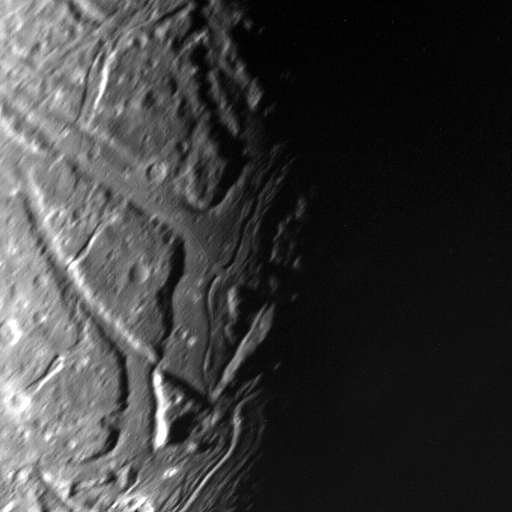

Ariel’s Transecting Valleys

This highest-resolution Voyager 2 view of Ariel’s terminator shows a complex array of transecting valleys with super-imposed impact craters. Voyager obtained this clear-filter, narrow-angle view from a distance of 130,000 kilometers (80,000 miles) and with a resolution of about 2.4 km (1.5 mi). Particularly striking to Voyager scientists is the fact that the faults that bound the linear valleys are not visible where they transect one another across the valleys. Apparently these valleys were filled with deposits sometime after they were formed by tectonic processes, leaving them flat and smooth. Sinuous rilles (trenches) later formed, probably by some flow process. Some type of fluid flow may well have been involved in their evolution. The Voyager project is managed for NASA by the Jet Propulsion Laboratory.

Credit: NASA/JPL